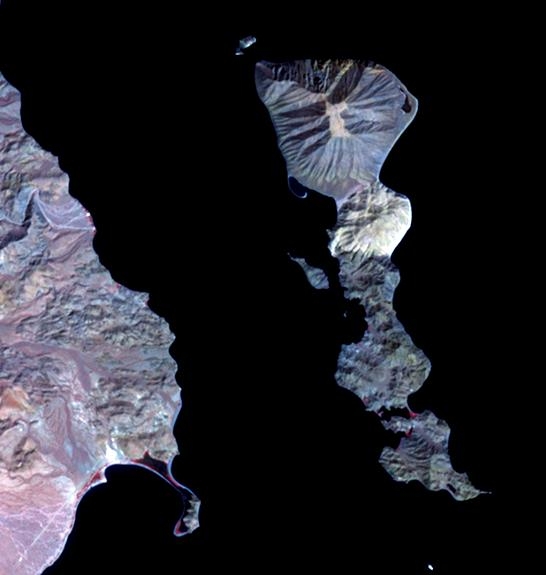

Smith Island, Gulf of California

Located in the Gulf of California, Smith Island sits just off the eastern shore of Mexico’s Baja Peninsula. The 7 kilometers long island is dominated by Volcan Coronado on the northern end. The uninhabited island is a refuge for a rich marine assemblage, including sea lion colonies. The image was acquired September 23, 2023, covers an area of 8.2 by 9.5 km, and is located at 29.1 degrees north, 113.5 degrees west.

With its 14 spectral bands from the visible to the thermal infrared wavelength region and its high spatial resolution of about 50 to 300 feet (15 to 90 meters), ASTER images Earth to map and monitor the changing surface of our planet. ASTER is one of five Earth-observing instruments launched Dec. 18, 1999, on Terra. The instrument was built by Japan’s Ministry of Economy, Trade and Industry. A joint U.S./Japan science team is responsible for validation and calibration of the instrument and data products.

The broad spectral coverage and high spectral resolution of ASTER provides scientists in numerous disciplines with critical information for surface mapping and monitoring of dynamic conditions and temporal change. Example applications are monitoring glacial advances and retreats; monitoring potentially active volcanoes; identifying crop stress; determining cloud morphology and physical properties; wetlands evaluation; thermal pollution monitoring; coral reef degradation; surface temperature mapping of soils and geology; and measuring surface heat balance.

The U.S. science team is located at NASA’s Jet Propulsion Laboratory in Pasadena, Calif. The Terra mission is part of NASA’s Science Mission Directorate, Washington.

Credit: NASA/METI/AIST/Japan Space Systems, and U.S./Japan ASTER Science Team